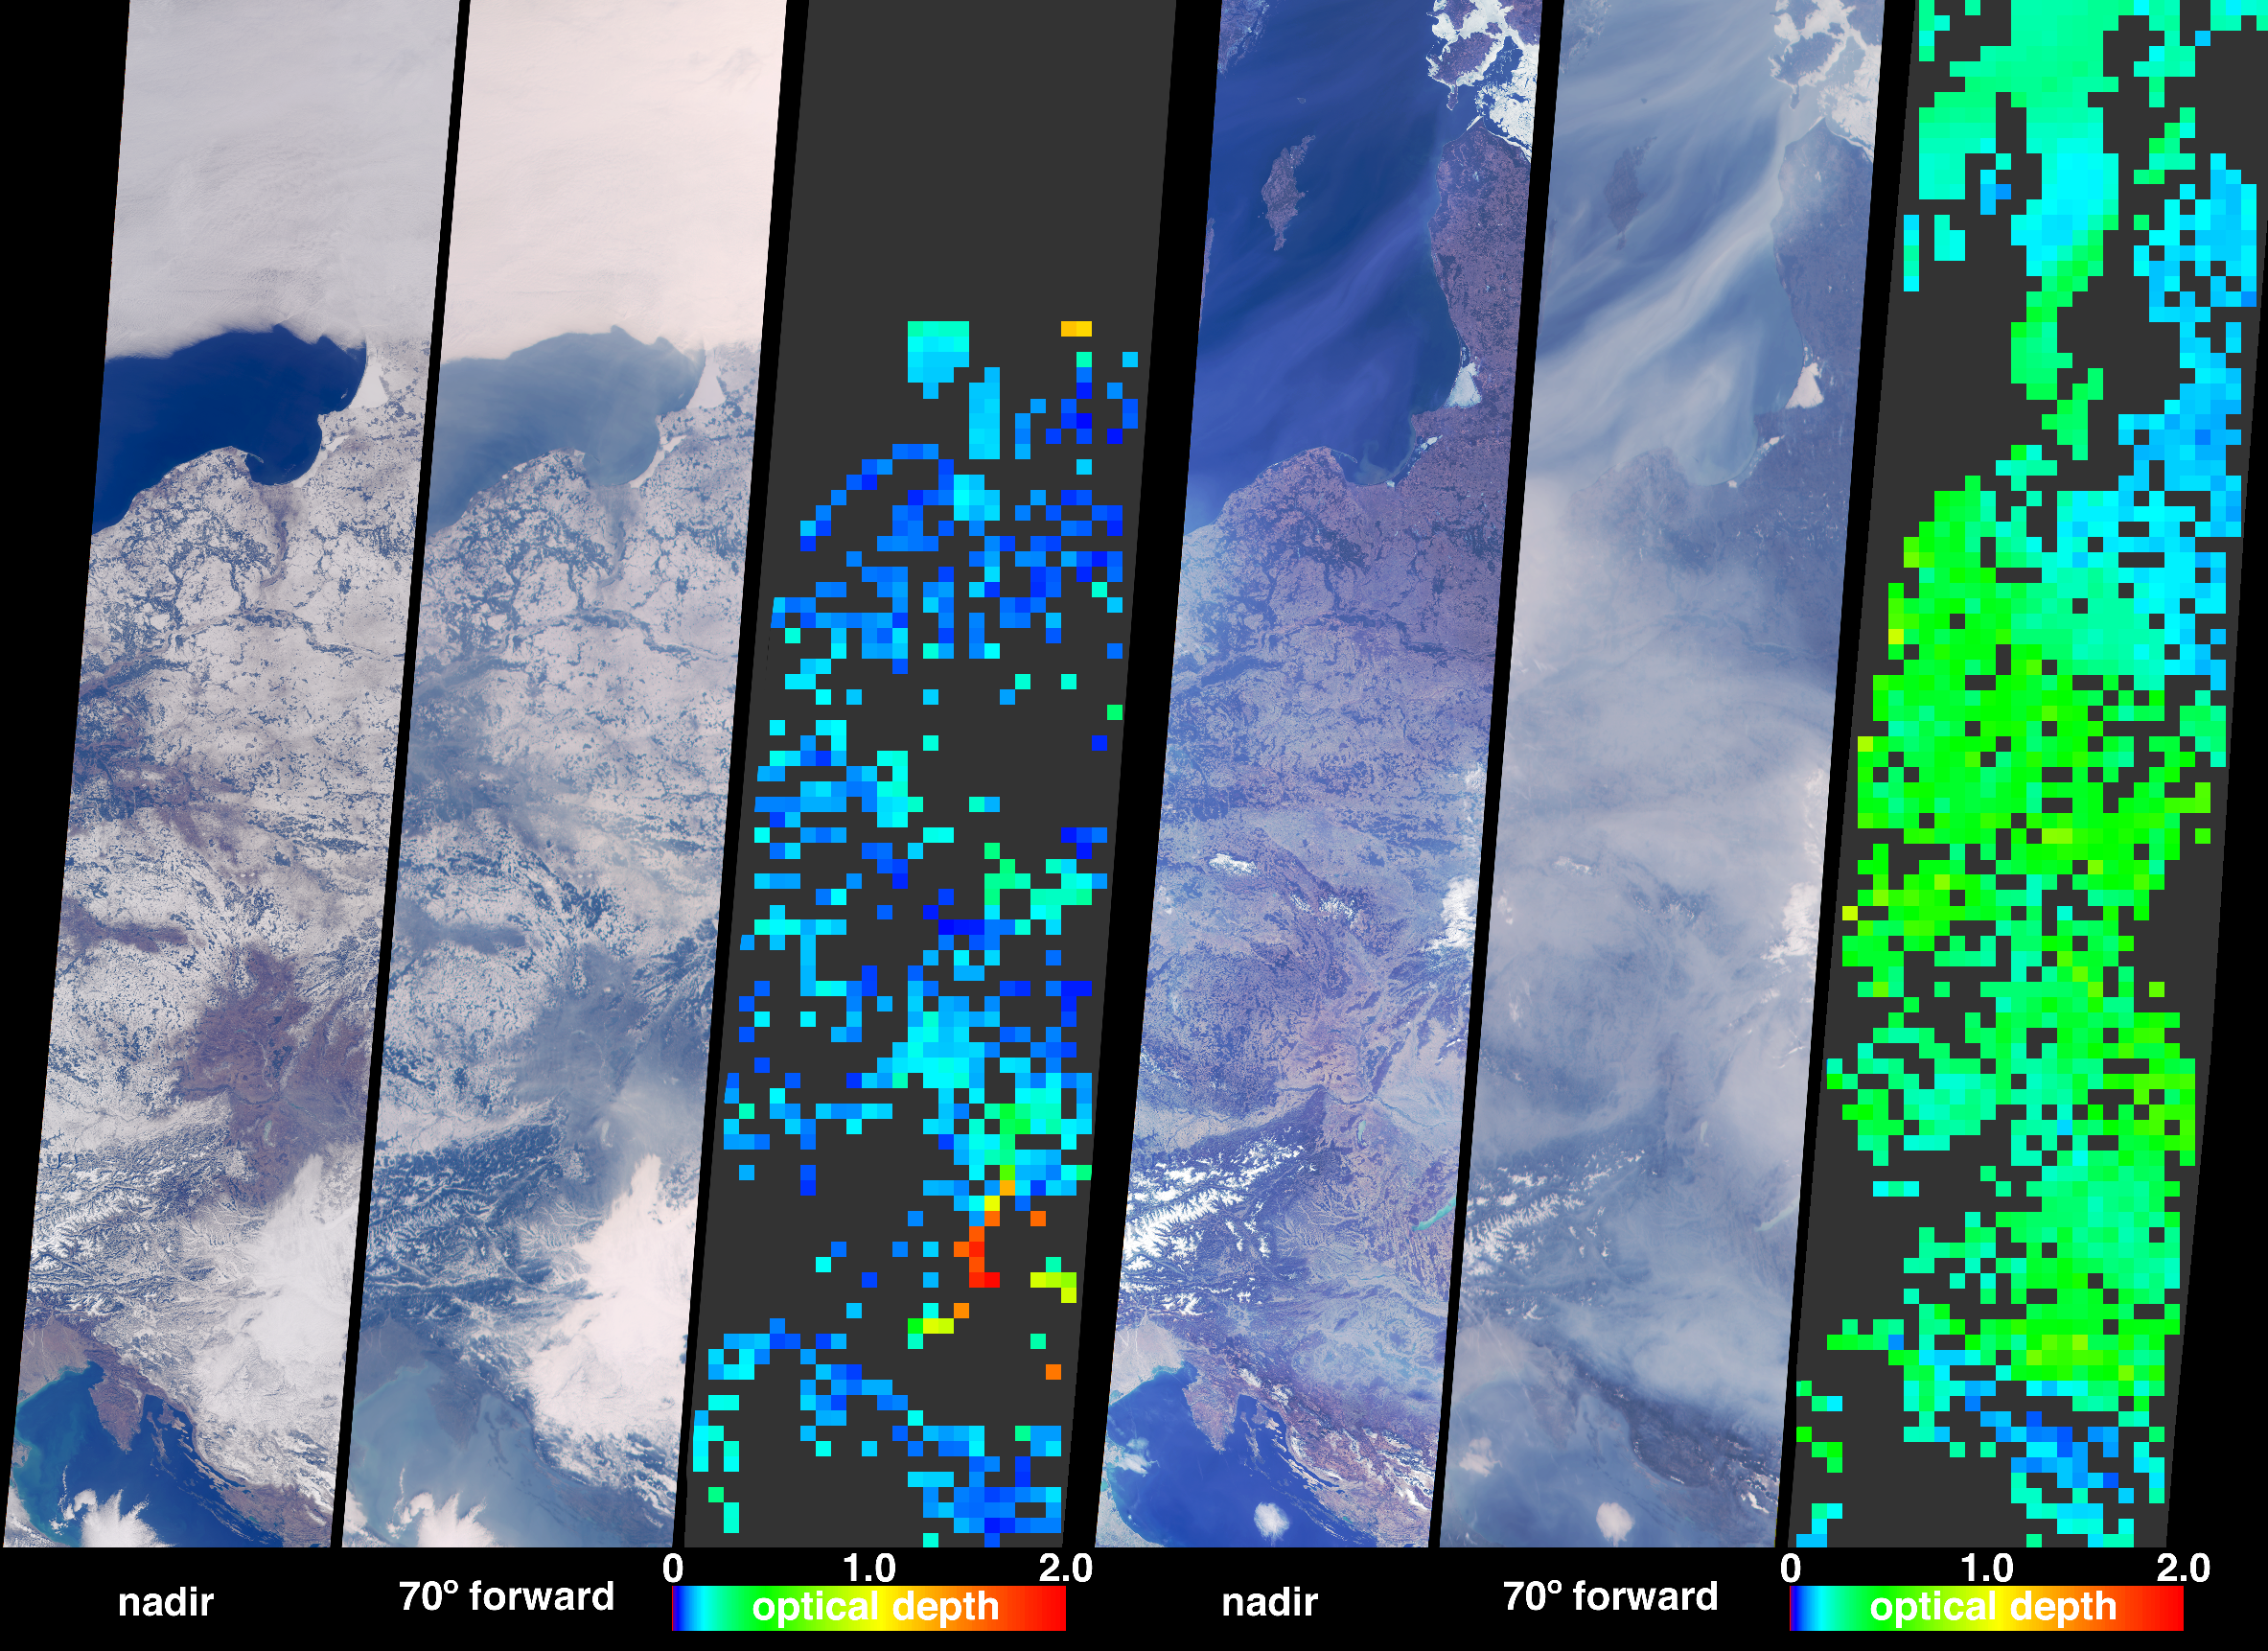

Aerosols over Central and Eastern Europe

Particulate air pollution is a complex mixture of particles of varying origins and compositions. Determining the type and abundance of tiny airborne particles, known as aerosols, is needed for monitoring air quality and for understanding climate change. During the last weeks of March 2003, unusually high and widespread aerosol pollution was detected over Europe by several satellite-borne instruments. The Multi-angle Imaging SpectroRadiometer (MISR) instrument aboard NASA’s Terra satellite determines aerosol amount and information about particle properties by examining the variation in scene brightness at different view angles. These images and data products illustrate the amount of aerosols on two dates over parts of Central and Eastern Europe, from the Baltic Sea in the north to the Adriatic Sea in the south.

Two groups of three panels are shown. Within each group, the left and center views are natural-color images from MISR’s vertical-viewing (nadir) and most obliquely forward-viewing cameras, respectively, and the right-hand panel is a map of retrieved aerosol amount, parameterized by a quantity called the optical depth. A color scale is used to represent this quantity, and high aerosol amount is indicated by yellow or green pixels, and clearer skies are indicated by blue pixels. The left-hand group of panels is comprised of data acquired on February 23, 2003, when most of the land area was still partially frozen. The right-hand group of panels portrays the same area about one month later, on March 27. The nadir camera enables surface features to stand out most clearly, whereas MISR’s oblique cameras enhance sensitivity to even thin layers of aerosols. In the March image, the only strong indications of haze from the nadir view are the thin tendrils of grayish pixels over the dark waters of the Baltic Sea.

Although aerosols are conventionally difficult to discern over bright surfaces, MISR is able to produce an aerosol abundance map for both the earlier snow-covered scene and for the later date, though fewer successful retrievals were obtained in the winter data. Skies were relatively clear in the earlier view, and the high optical depths implied by the red pixels are probably blunders due either to the homogeneity of the underlying snow-covered surface or the presence of unscreened clouds. In contrast, the March data show a thick haze over most of the lower-elevation parts of the observed area. Optical depths are relatively lower over the Julian Alps and the mountains of western Croatia (just north of the Adriatic), whereas higher abundances are observed to the north of the mountains and over eastern Croatia. There is a gradual transition from higher optical depths in western Poland to lower optical depths in Lithuania and along the eastern coast of the Baltic. Higher optical depths are also indicated over much of Hungary, Slovakia and eastern Austria. Places where clouds or other factors precluded an aerosol retrieval are otherwise shown in dark gray.

The Multi-angle Imaging SpectroRadiometer observes the daylit Earth continuously and every 9 days views the entire globe between 82 degrees north and 82 degrees south latitude. These data products were generated from a portion of the imagery acquired during Terra orbits 16937 and 17403. The panels cover an area of about 380 kilometers x 1775 kilometers, and use data from blocks 43 to 55 within World Reference System-2 path 190.

MISR was built and is managed by NASA’s Jet Propulsion Laboratory, Pasadena, CA, for NASA’s Office of Earth Science, Washington, DC. The Terra satellite is managed by NASA’s Goddard Space Flight Center, Greenbelt, MD. JPL is a division of the California Institute of Technology.

Credit: NASA/GSFC/LaRC/JPL, MISR Team